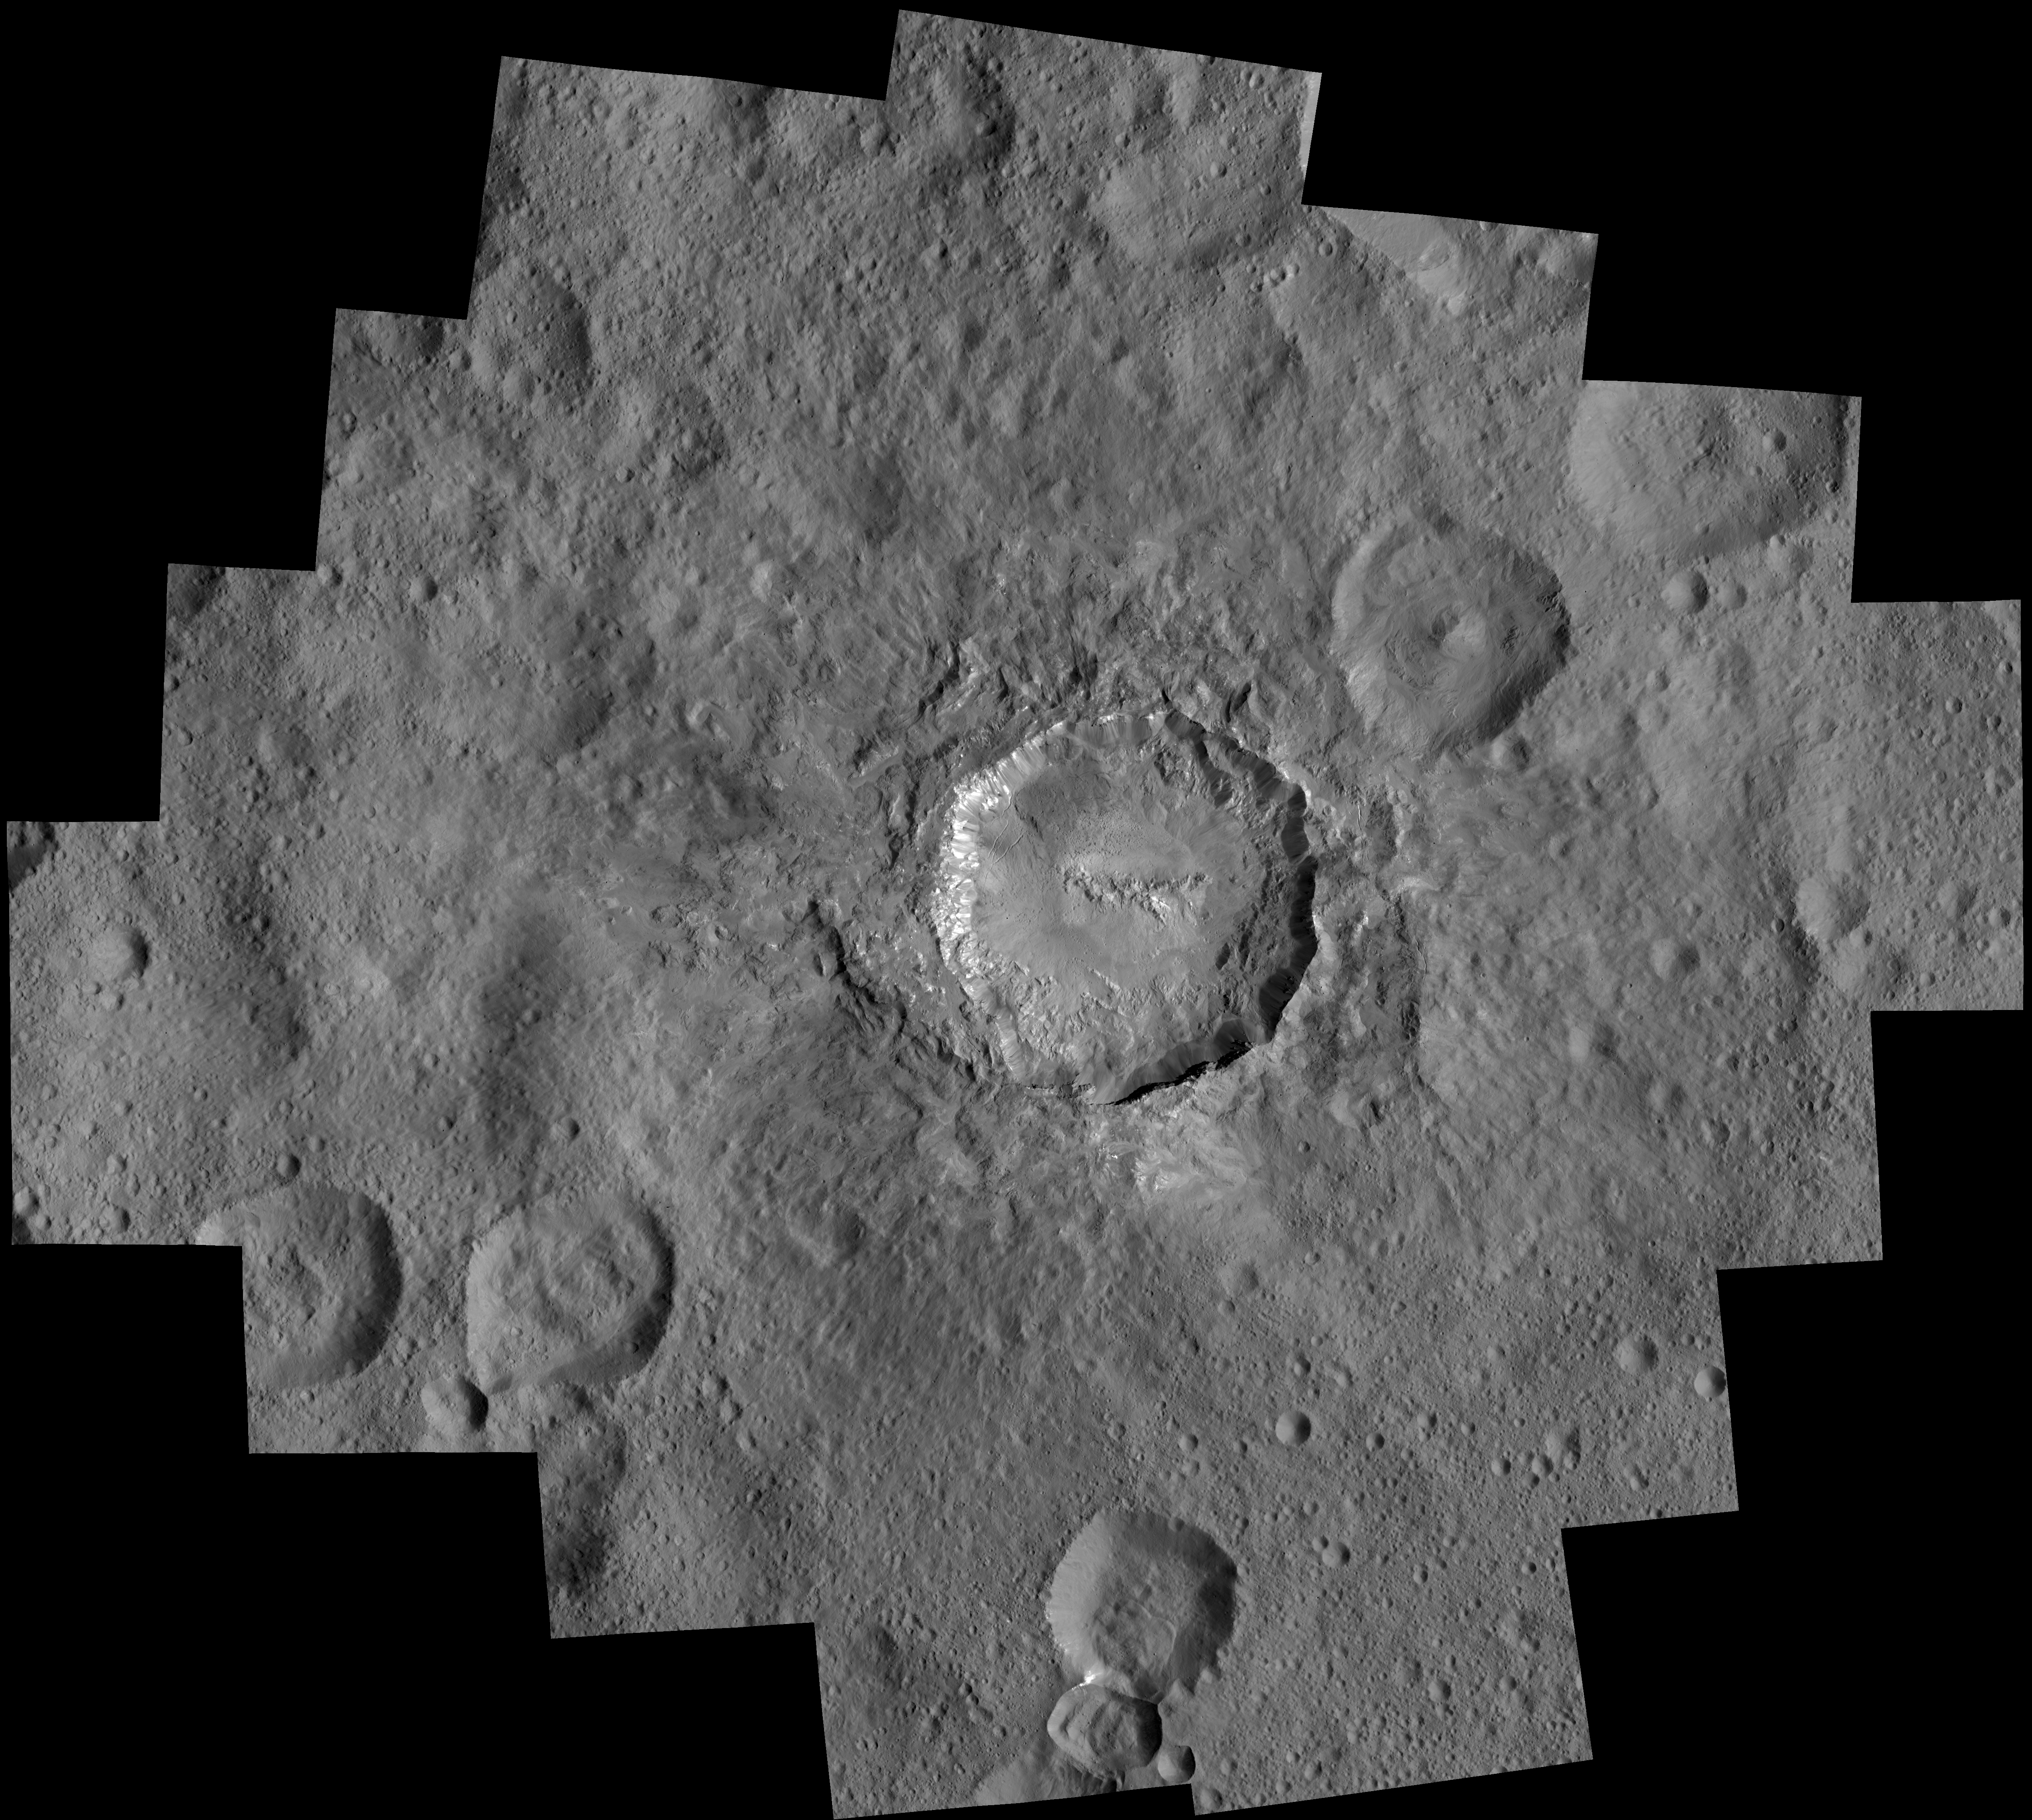

Haulani Crater at LAMO

This image is a mosaic of views that NASA’s Dawn spacecraft took in its low-altitude mapping orbit, at a distance of 240 miles (385 kilometers) from the surface of Ceres. In the center is Haulani Crater, which has a diameter of 21 miles (34 kilometers).

Dawn’s mission is managed by JPL for NASA’s Science Mission Directorate in Washington. Dawn is a project of the directorate’s Discovery Program, managed by NASA’s Marshall Space Flight Center in Huntsville, Alabama. UCLA is responsible for overall Dawn mission science. Orbital ATK, Inc., in Dulles, Virginia, designed and built the spacecraft. The German Aerospace Center, the Max Planck Institute for Solar System Research, the Italian Space Agency and the Italian National Astrophysical Institute are international partners on the mission team.

Credit: NASA/JPL-Caltech/UCLA/MPS/DLR/IDA/PSI